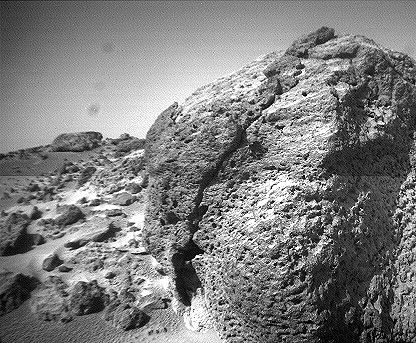

Close-up View of “Chimp” – Left Eye

This view of the rock “Chimp” was acquired by the Sojourner rover’s left front camera on Sol 74 (September 17). A large crack, oriented from lower left to upper right, is visible in the rock. A dark crust appears to cover Chimp in some areas whereas other parts of the rock have a lighter shading. A boundary between the two regions is clearly seen in the upper left part of Chimp.

This image and PIA01579 (right eye) make up a stereo pair.

Mars Pathfinder is the second in NASA’s Discovery program of low-cost spacecraft with highly focused science goals. The Jet Propulsion Laboratory, Pasadena, CA, developed and manages the Mars Pathfinder mission for NASA’s Office of Space Science, Washington, D.C. JPL is an operating division of the California Institute of Technology (Caltech).

Photojournal note: Sojourner spent 83 days of a planned seven-day mission exploring the Martian terrain, acquiring images, and taking chemical, atmospheric and other measurements. The final data transmission received from Pathfinder was at 10:23 UTC on September 27, 1997. Although mission managers tried to restore full communications during the following five months, the successful mission was terminated on March 10, 1998.

Credit: NASA/JPL